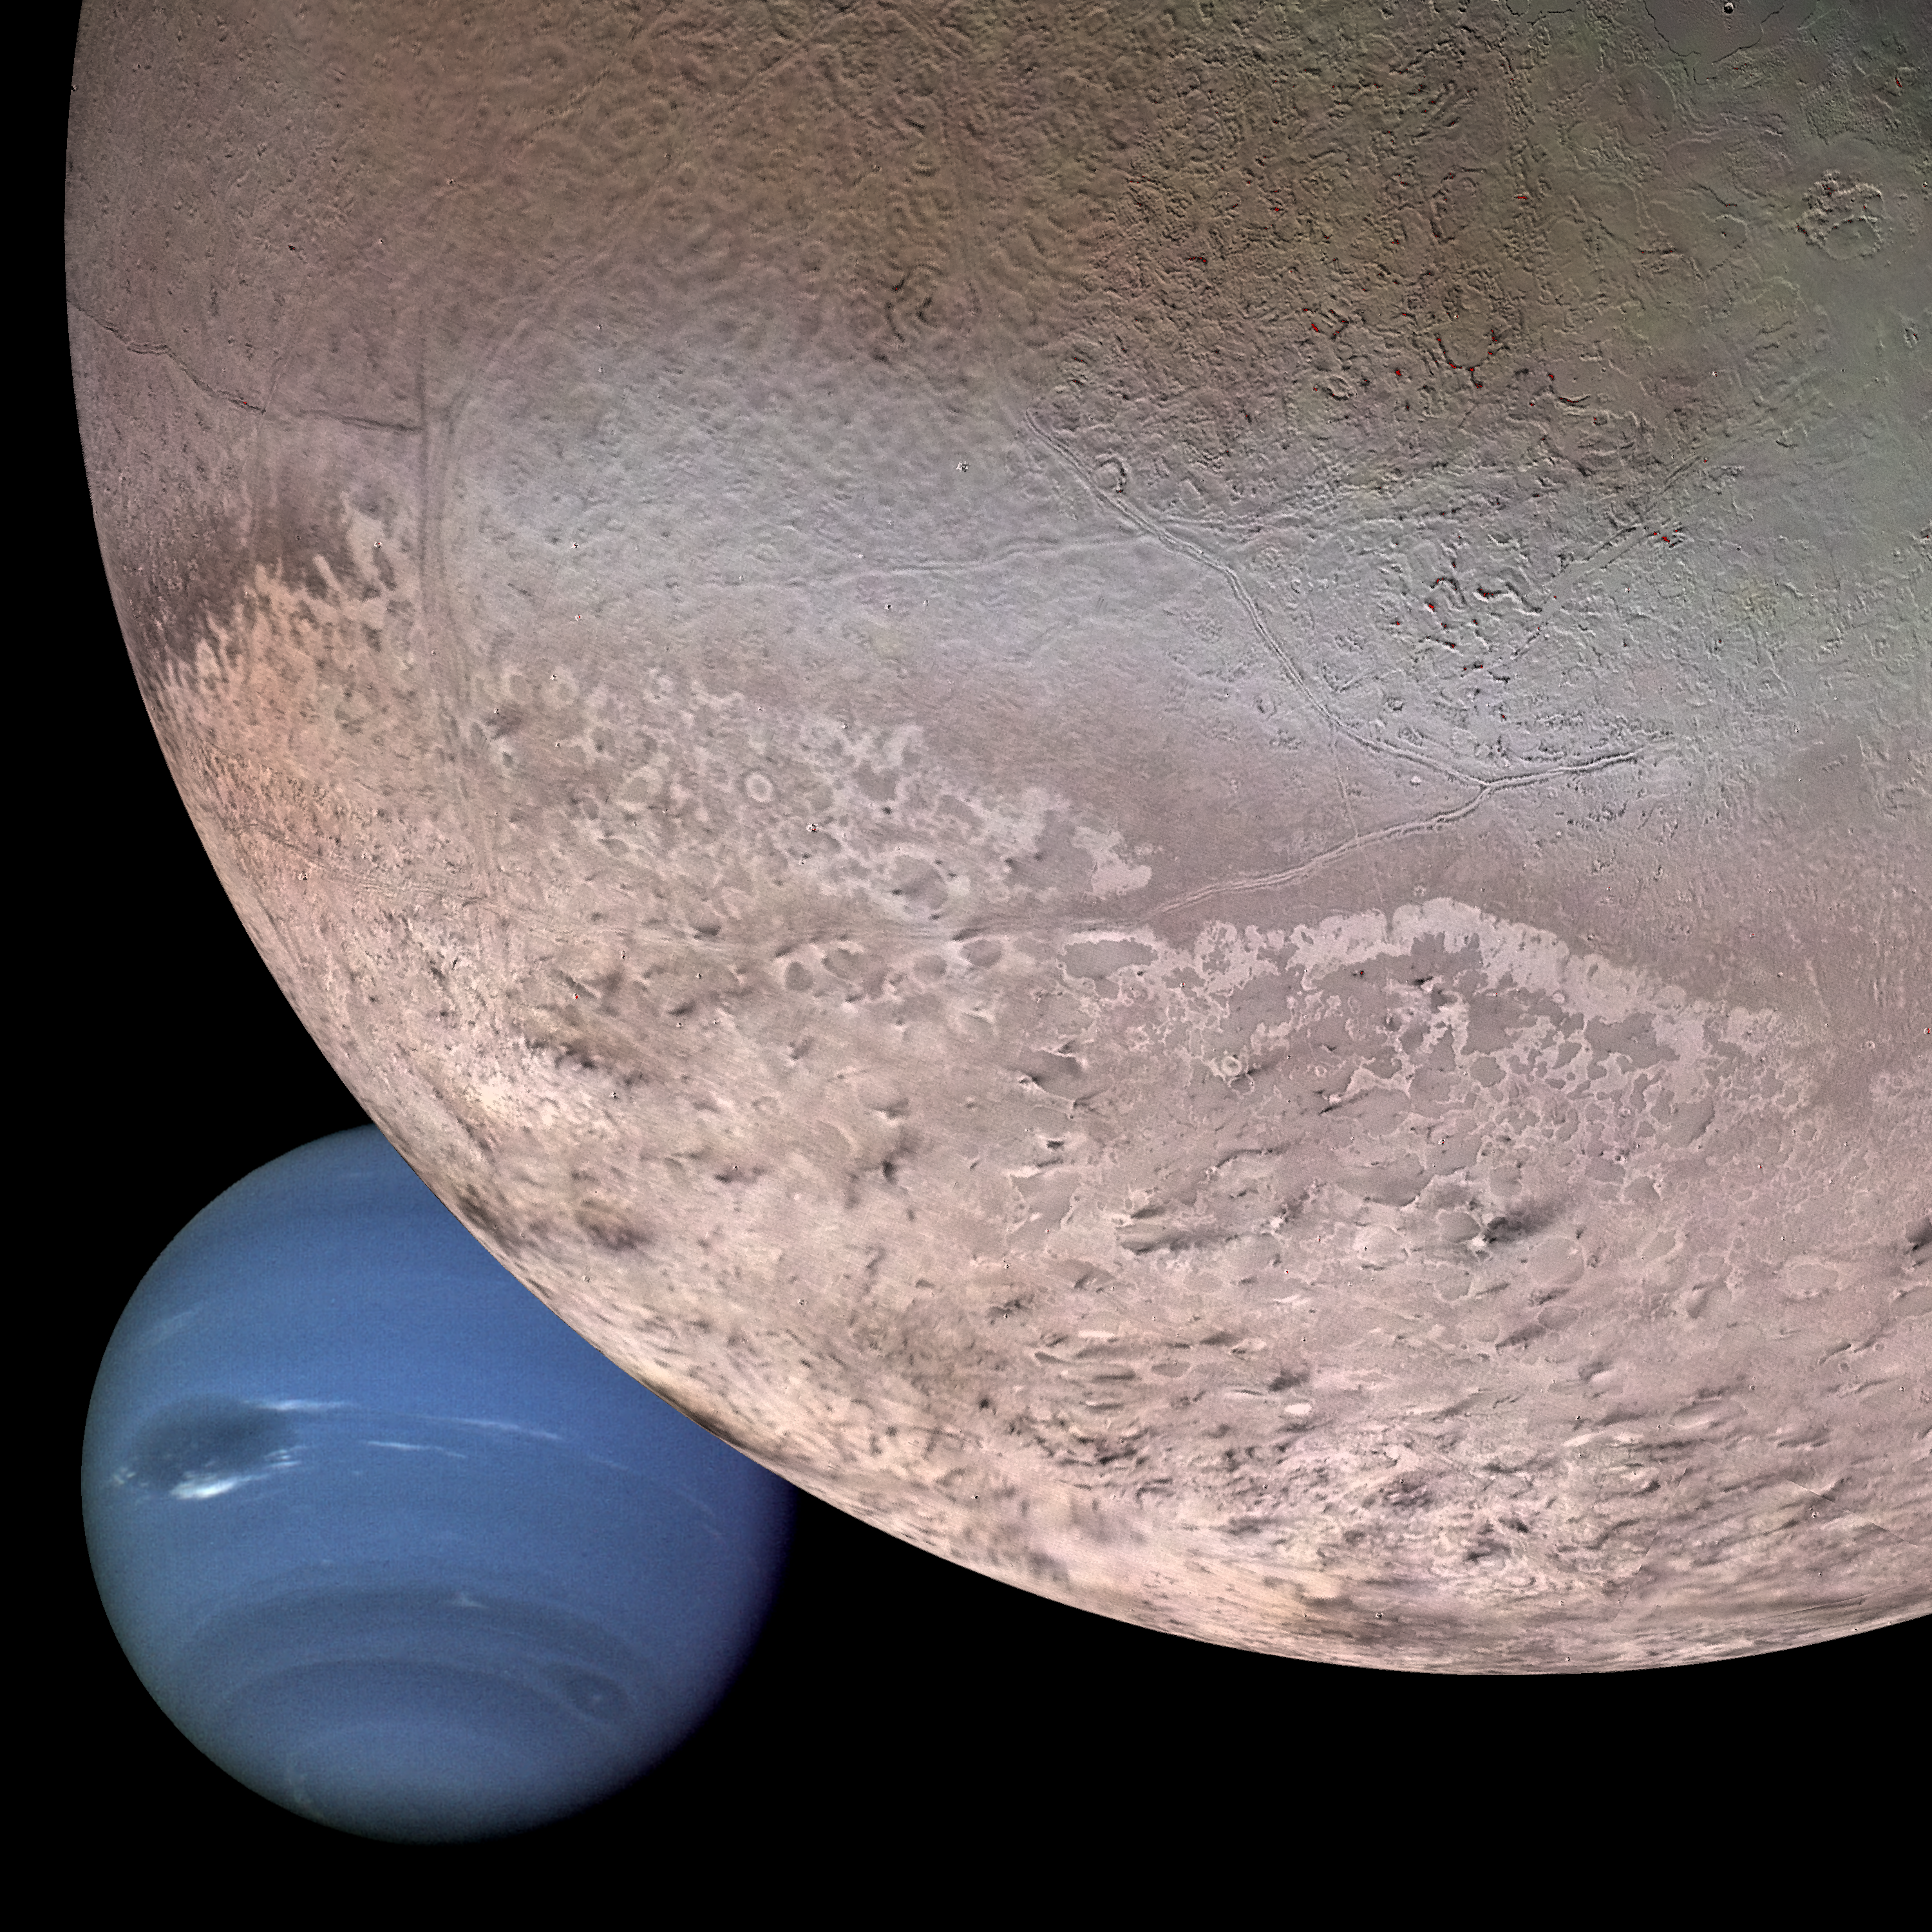

Montage of Neptune and Triton

This computer generated montage shows Neptune as it would appear from a spacecraft approaching Triton, Neptune’s largest moon at 2706 km (1683 mi) in diameter. The wind and sublimation-eroded south polar cap of Triton is shown at the bottom of the Triton image, a cryovolcanic terrain at the upper right, and the enigmatic “cantaloupe terrain” at the upper left. Triton’s surface is mostly covered by nitrogen frost mixed with traces of condensed methane, carbon dioxide, and carbon monoxide. The tenuous atmosphere of Triton, though only about one-hundredth of one percent of Earth’s atmospheric density at the surface, is thick enough to produce wind-deposited streaks of dark and bright materials of unknown composition in the south polar cap region. The southern polar cap was sublimating at the time of the Voyager 2 flyby, as indicated by the irregular and eroded appearance of the edge of the cap. The polar frosts were sublimating because Triton’s orbital and rotational motion causes the sun to shine directly on the polar cap for a period of several decades during Neptune’s and Triton’s long austral summer. Though the polar cap was undergoing “heat death,” surface temperatures still were only about 38 K (-391 degrees Fahrenheit).

Credit: NASA/JPL/USGS